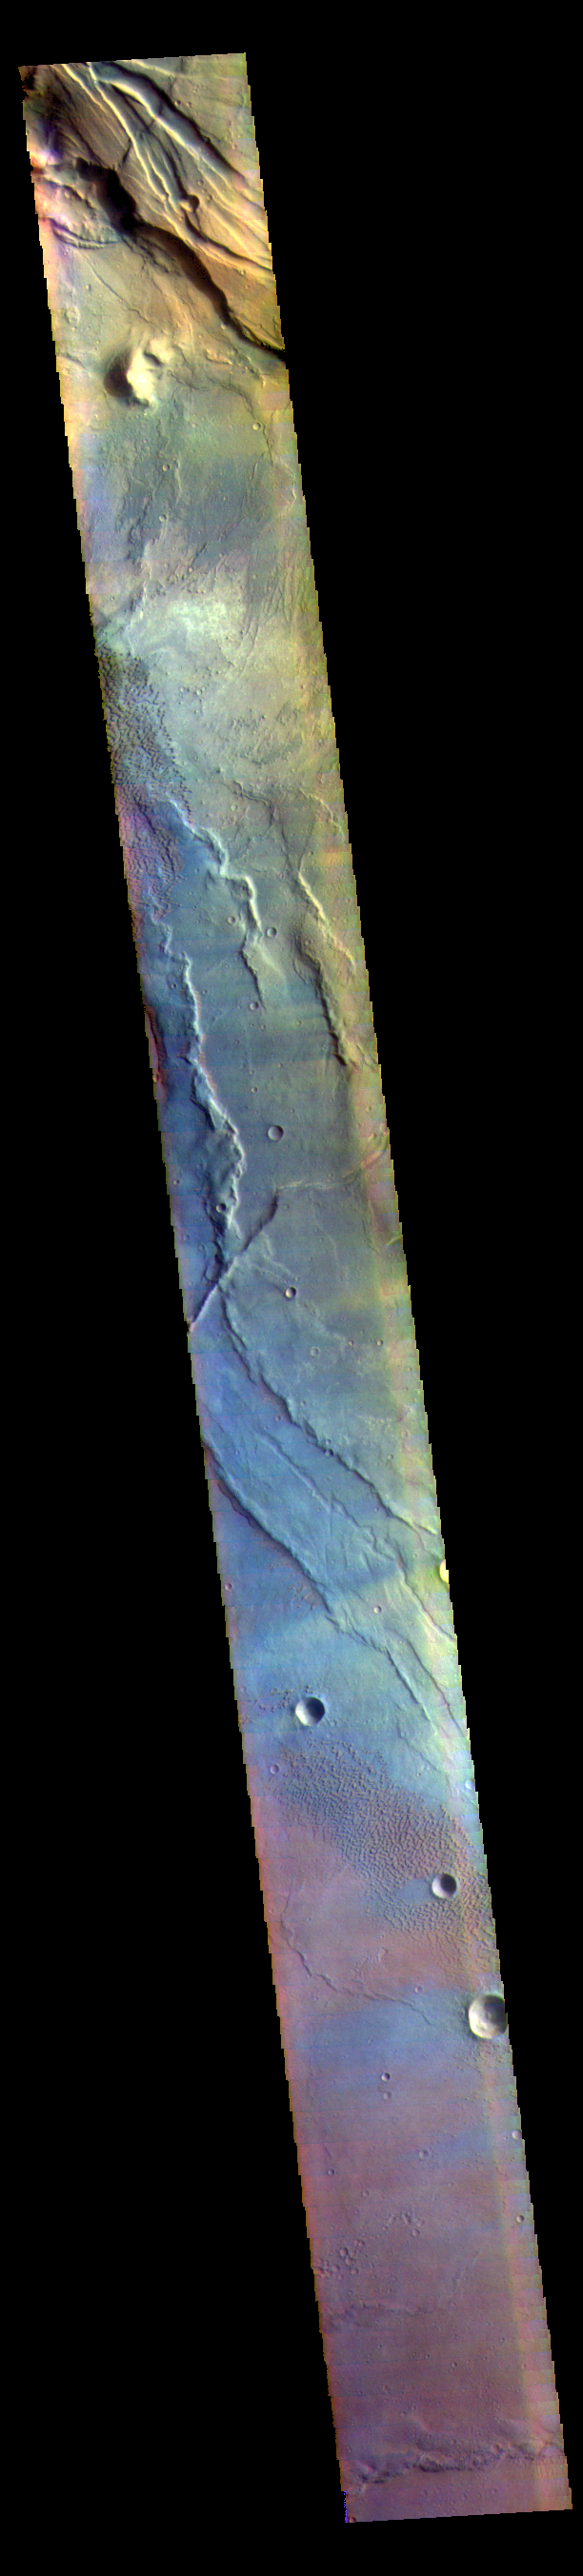

Syrtis Major Planum – False Color

This VIS image is located in the center of Syrtis Major Planum. At the top of the image is Nili Patera, a volcanic summit. The sand dunes located near Nili Patera are visible on the left side of the image. The bottom of the image is just west of Meroe Patera. Dunes located between Nili and Meroe are visible towards the bottom of the image. Winds in the region have created the dunes, but also many windstreaks on the downward side of craters in the image. Wind streaks indicate the direction of the wind. In this region the winds are blowing from east to west.

The THEMIS VIS camera contains 5 filters. The data from different filters can be combined in multiple ways to create a false color image. These false color images may reveal subtle variations of the surface not easily identified in a single band image.

Credit: NASA/JPL-Caltech/ASU